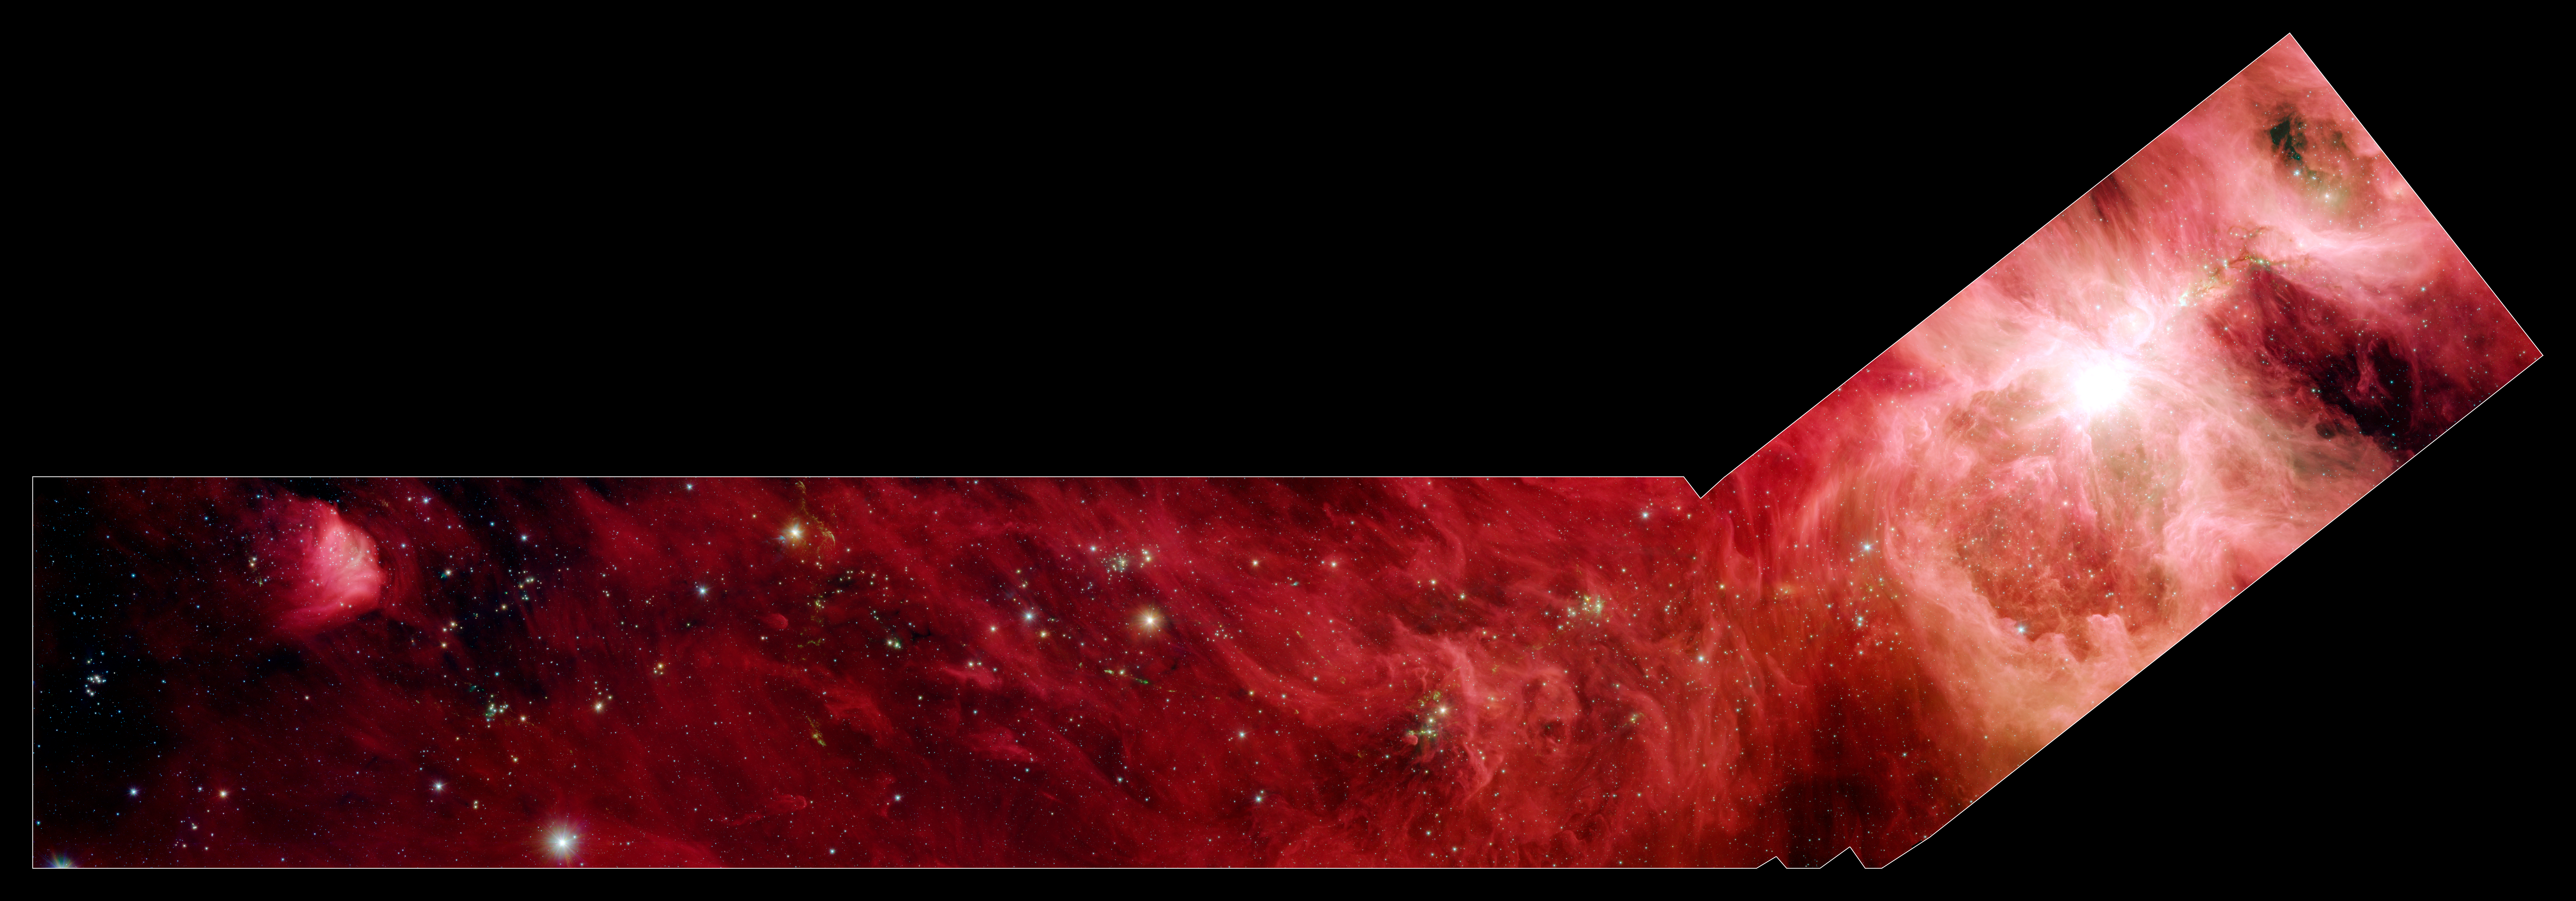

A Slice of Orion

This image composite shows a part of the Orion constellation surveyed by NASA's Spitzer Space Telescope. The region that makes up the shaft part of the "hockey stick" stretches 70 light-years beyond the Orion nebula. This particular area does not contain massive young stars like those of the Orion nebula, but is filled with 800 stars about the same mass as the sun.

Since infrared light can penetrate through dust, we see not only stars within the cloud, but thousands of stars many light-years behind it, which just happen to be in the picture like unwanted bystanders. Astronomers carefully separate the young stars in the Orion cloud complex from the bystanders by looking for their telltale infrared glow.

The infrared image shows light captured by Spitzer's infrared array camera. Light with wavelengths of 8 and 5.8 microns (red and orange) comes mainly from dust that has been heated by starlight. Light of 4.5 microns (green) shows hot gas and dust; and light of 3.6 microns (blue) is from starlight.

Credit: NASA/JPL-Caltech/T. Megeath (University of Toledo, Ohio)